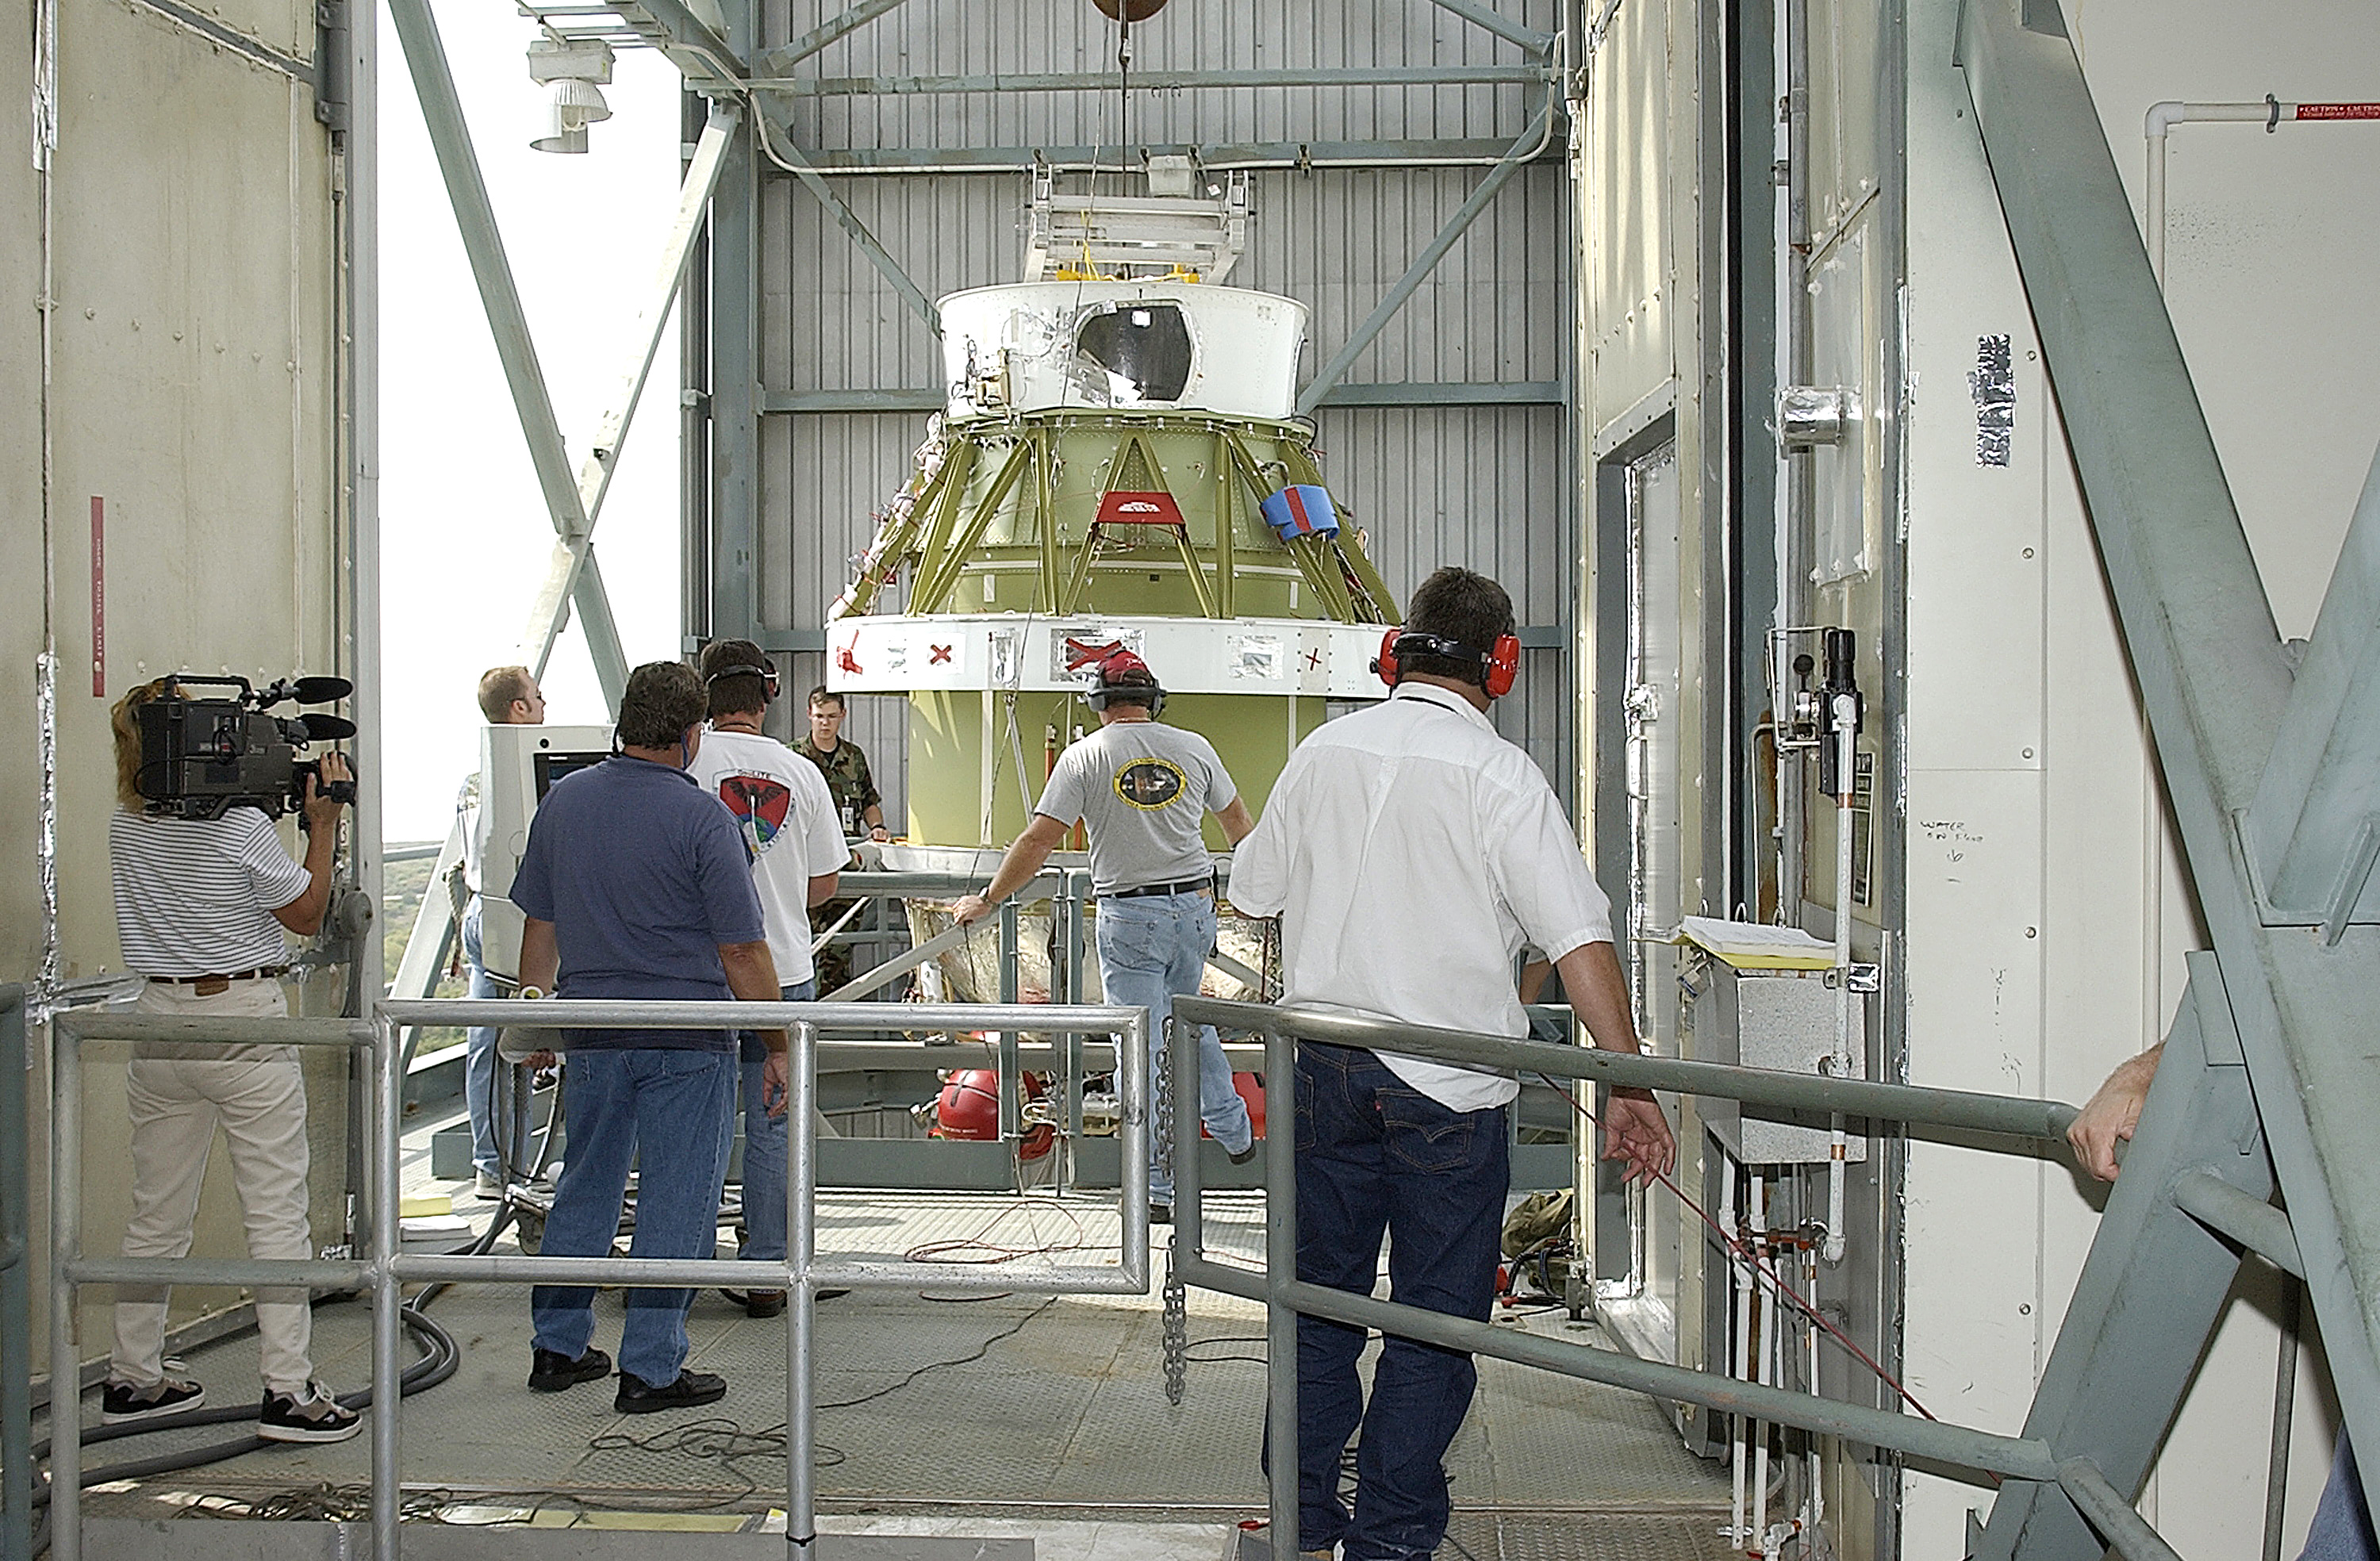

Second Stage

The second stage of a Delta II rocket intended for Spitzer, but ultimately used for a Mars mission due to a scheduling change.

Credit: NASA/KSC